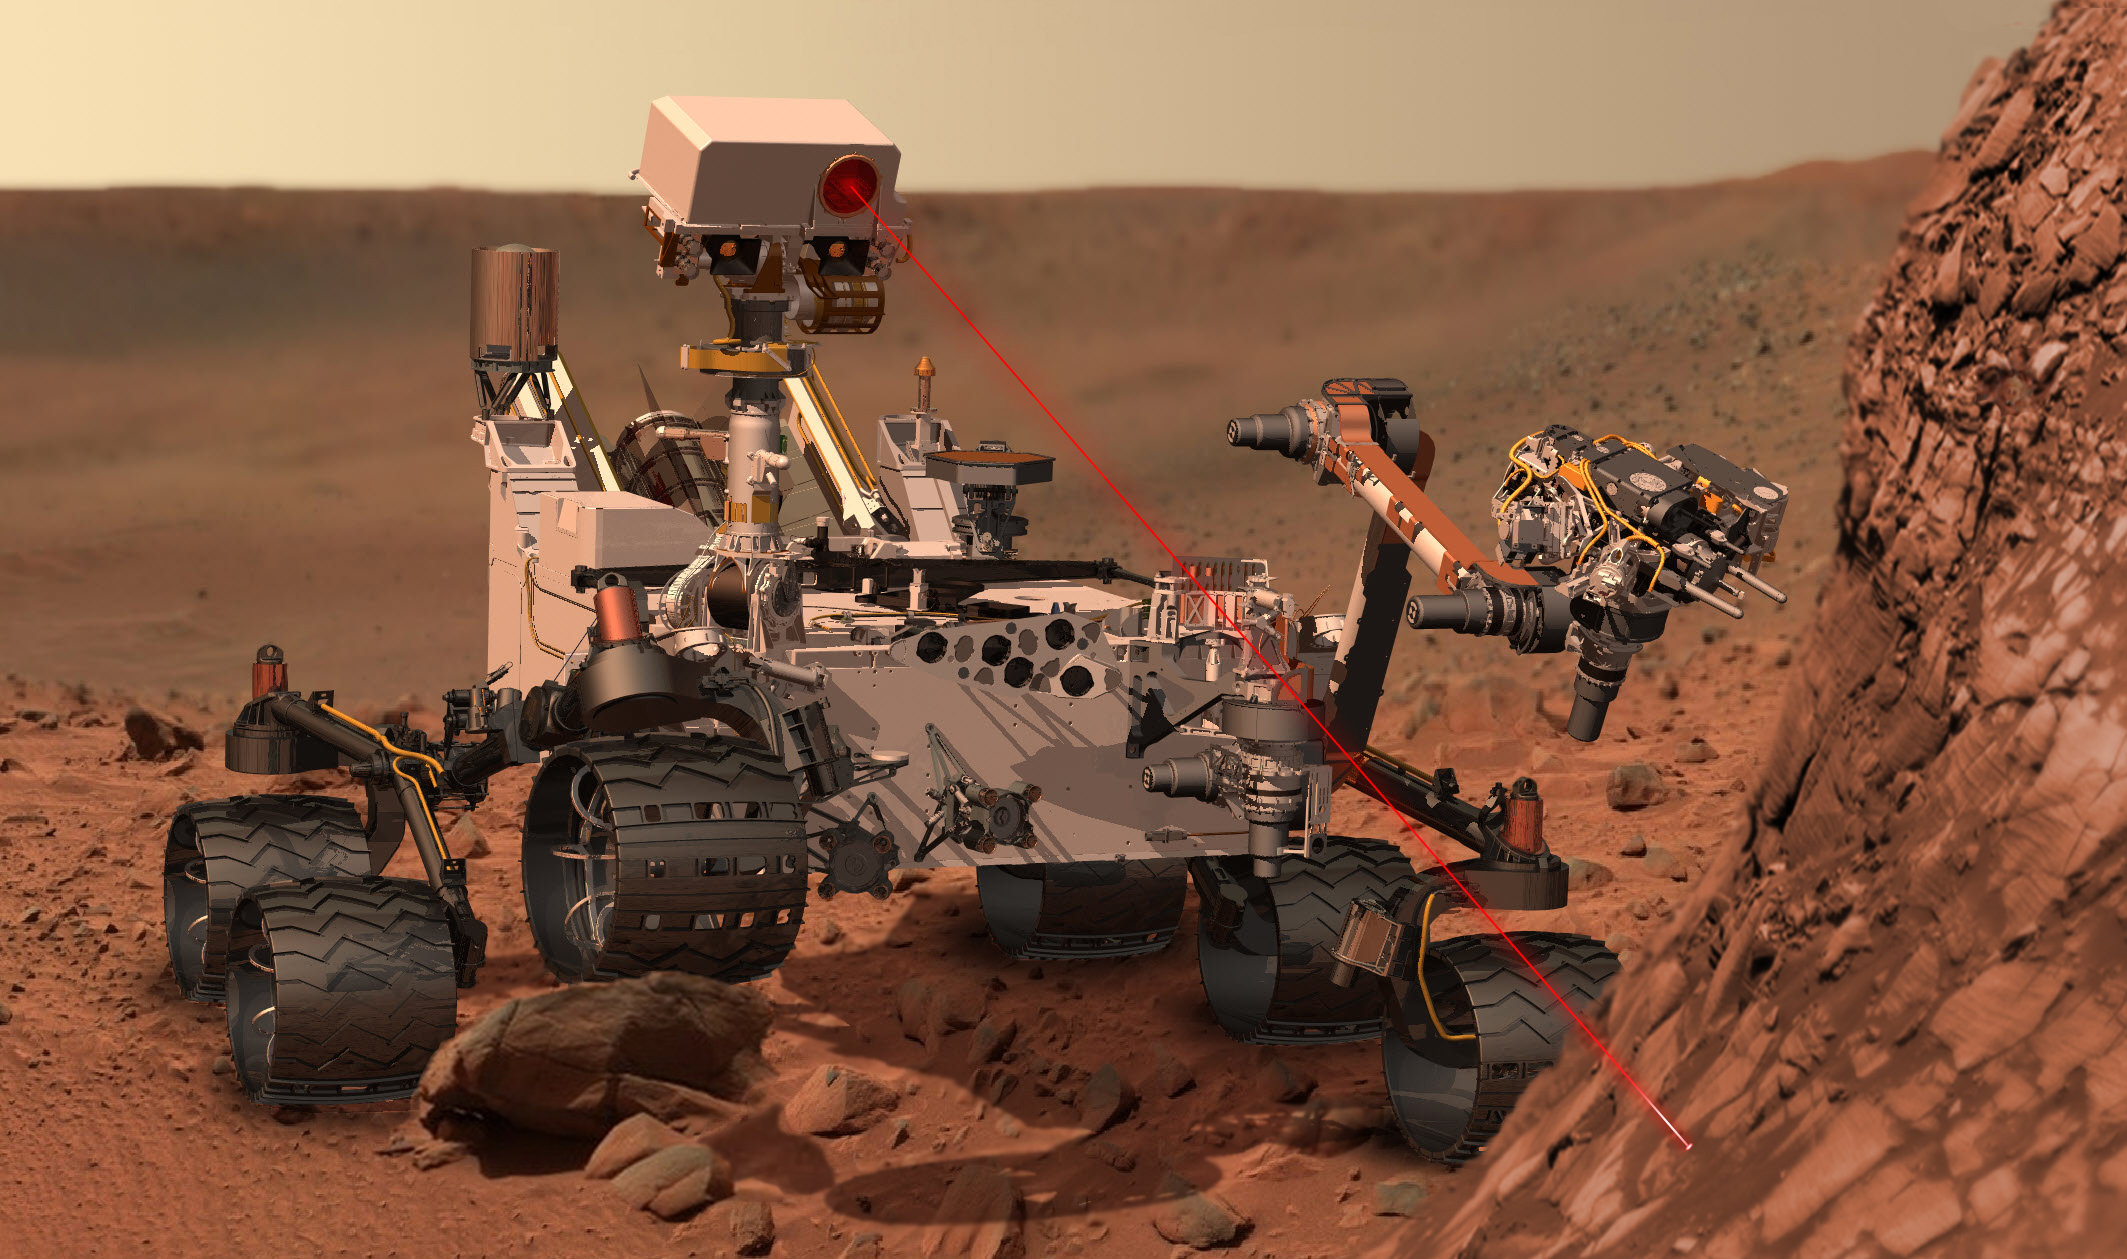

Curiosity at Work on Mars (Artist’s Concept)

This artist’s concept depicts the rover Curiosity, of NASA’s Mars Science Laboratory mission, as it uses its Chemistry and Camera (ChemCam) instrument to investigate the composition of a rock surface. ChemCam fires laser pulses at a target and views the resulting spark with a telescope and spectrometers to identify chemical elements. The laser is actually in an invisible infrared wavelength, but is shown here as visible red light for purposes of illustration.

NASA’s Jet Propulsion Laboratory, a division of the California Institute of Technology, Pasadena, manages the Mars Science Laboratory Project for the NASA Science Mission Directorate, Washington, and designed and built Curiosity.

Credit: NASA/JPL-Caltech